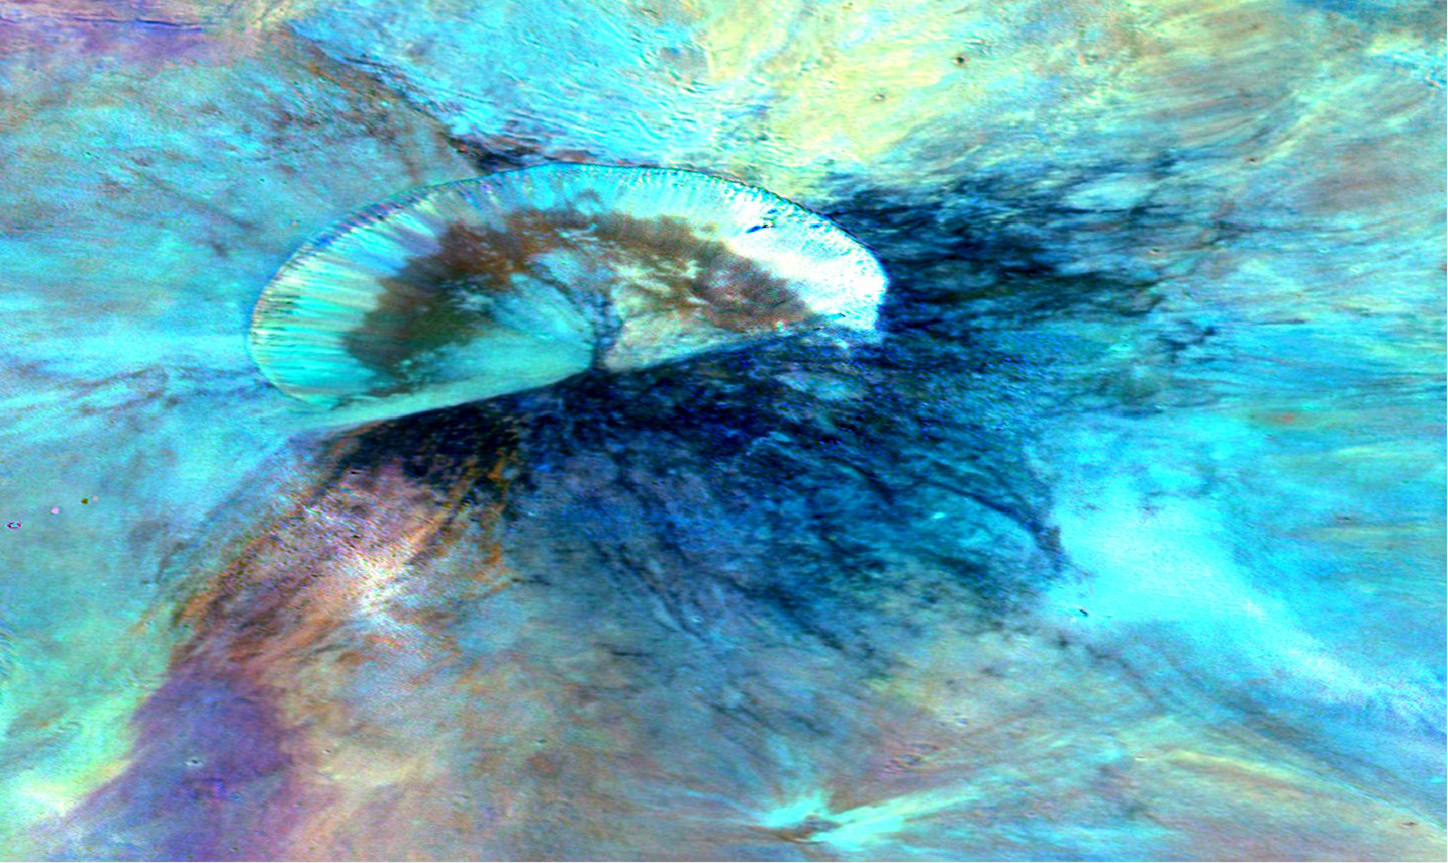

Antonia in Blue

This colorized composite image from NASA’s Dawn mission shows the crater Antonia, which lies in the enormous Rheasilvia basin in the southern hemisphere of the giant asteroid Vesta. The area lies around 58 degrees south latitude. Antonia has a diameter of 11 miles (17 kilometers).

The image was taken by Dawn’s framing camera from September to October 2011.

The light blue material is fine-grain material excavated from the lower crust. The southern edge of the crater was buried by coarser material shortly after the crater formed. The dark blue of the southern crater rim is due to shadowing of the blocky material.

The composite image was created by assigning ratios of color information collected from several color filters in visible light and near-infrared light to maximize subtle differences in lithology (the physical characteristics of rock units, such as color, texture and composition). The color scheme pays special attention to the iron-rich mineral pyroxene.

The Dawn mission to Vesta and Ceres is managed by NASA’s Jet Propulsion Laboratory, a division of the California Institute of Technology in Pasadena, for NASA’s Science Mission Directorate, Washington. The University of California, Los Angeles, is responsible for overall Dawn mission science. The Dawn framing cameras were developed and built under the leadership of the Max Planck Institute for Solar System Research, Katlenburg-Lindau, Germany, with significant contributions by DLR German Aerospace Center, Institute of Planetary Research, Berlin, and in coordination with the Institute of Computer and Communication Network Engineering, Braunschweig. The framing camera project is funded by the Max Planck Society, DLR and NASA.

Credit: NASA/JPL-Caltech/UCLAMPS/DLR/IDA